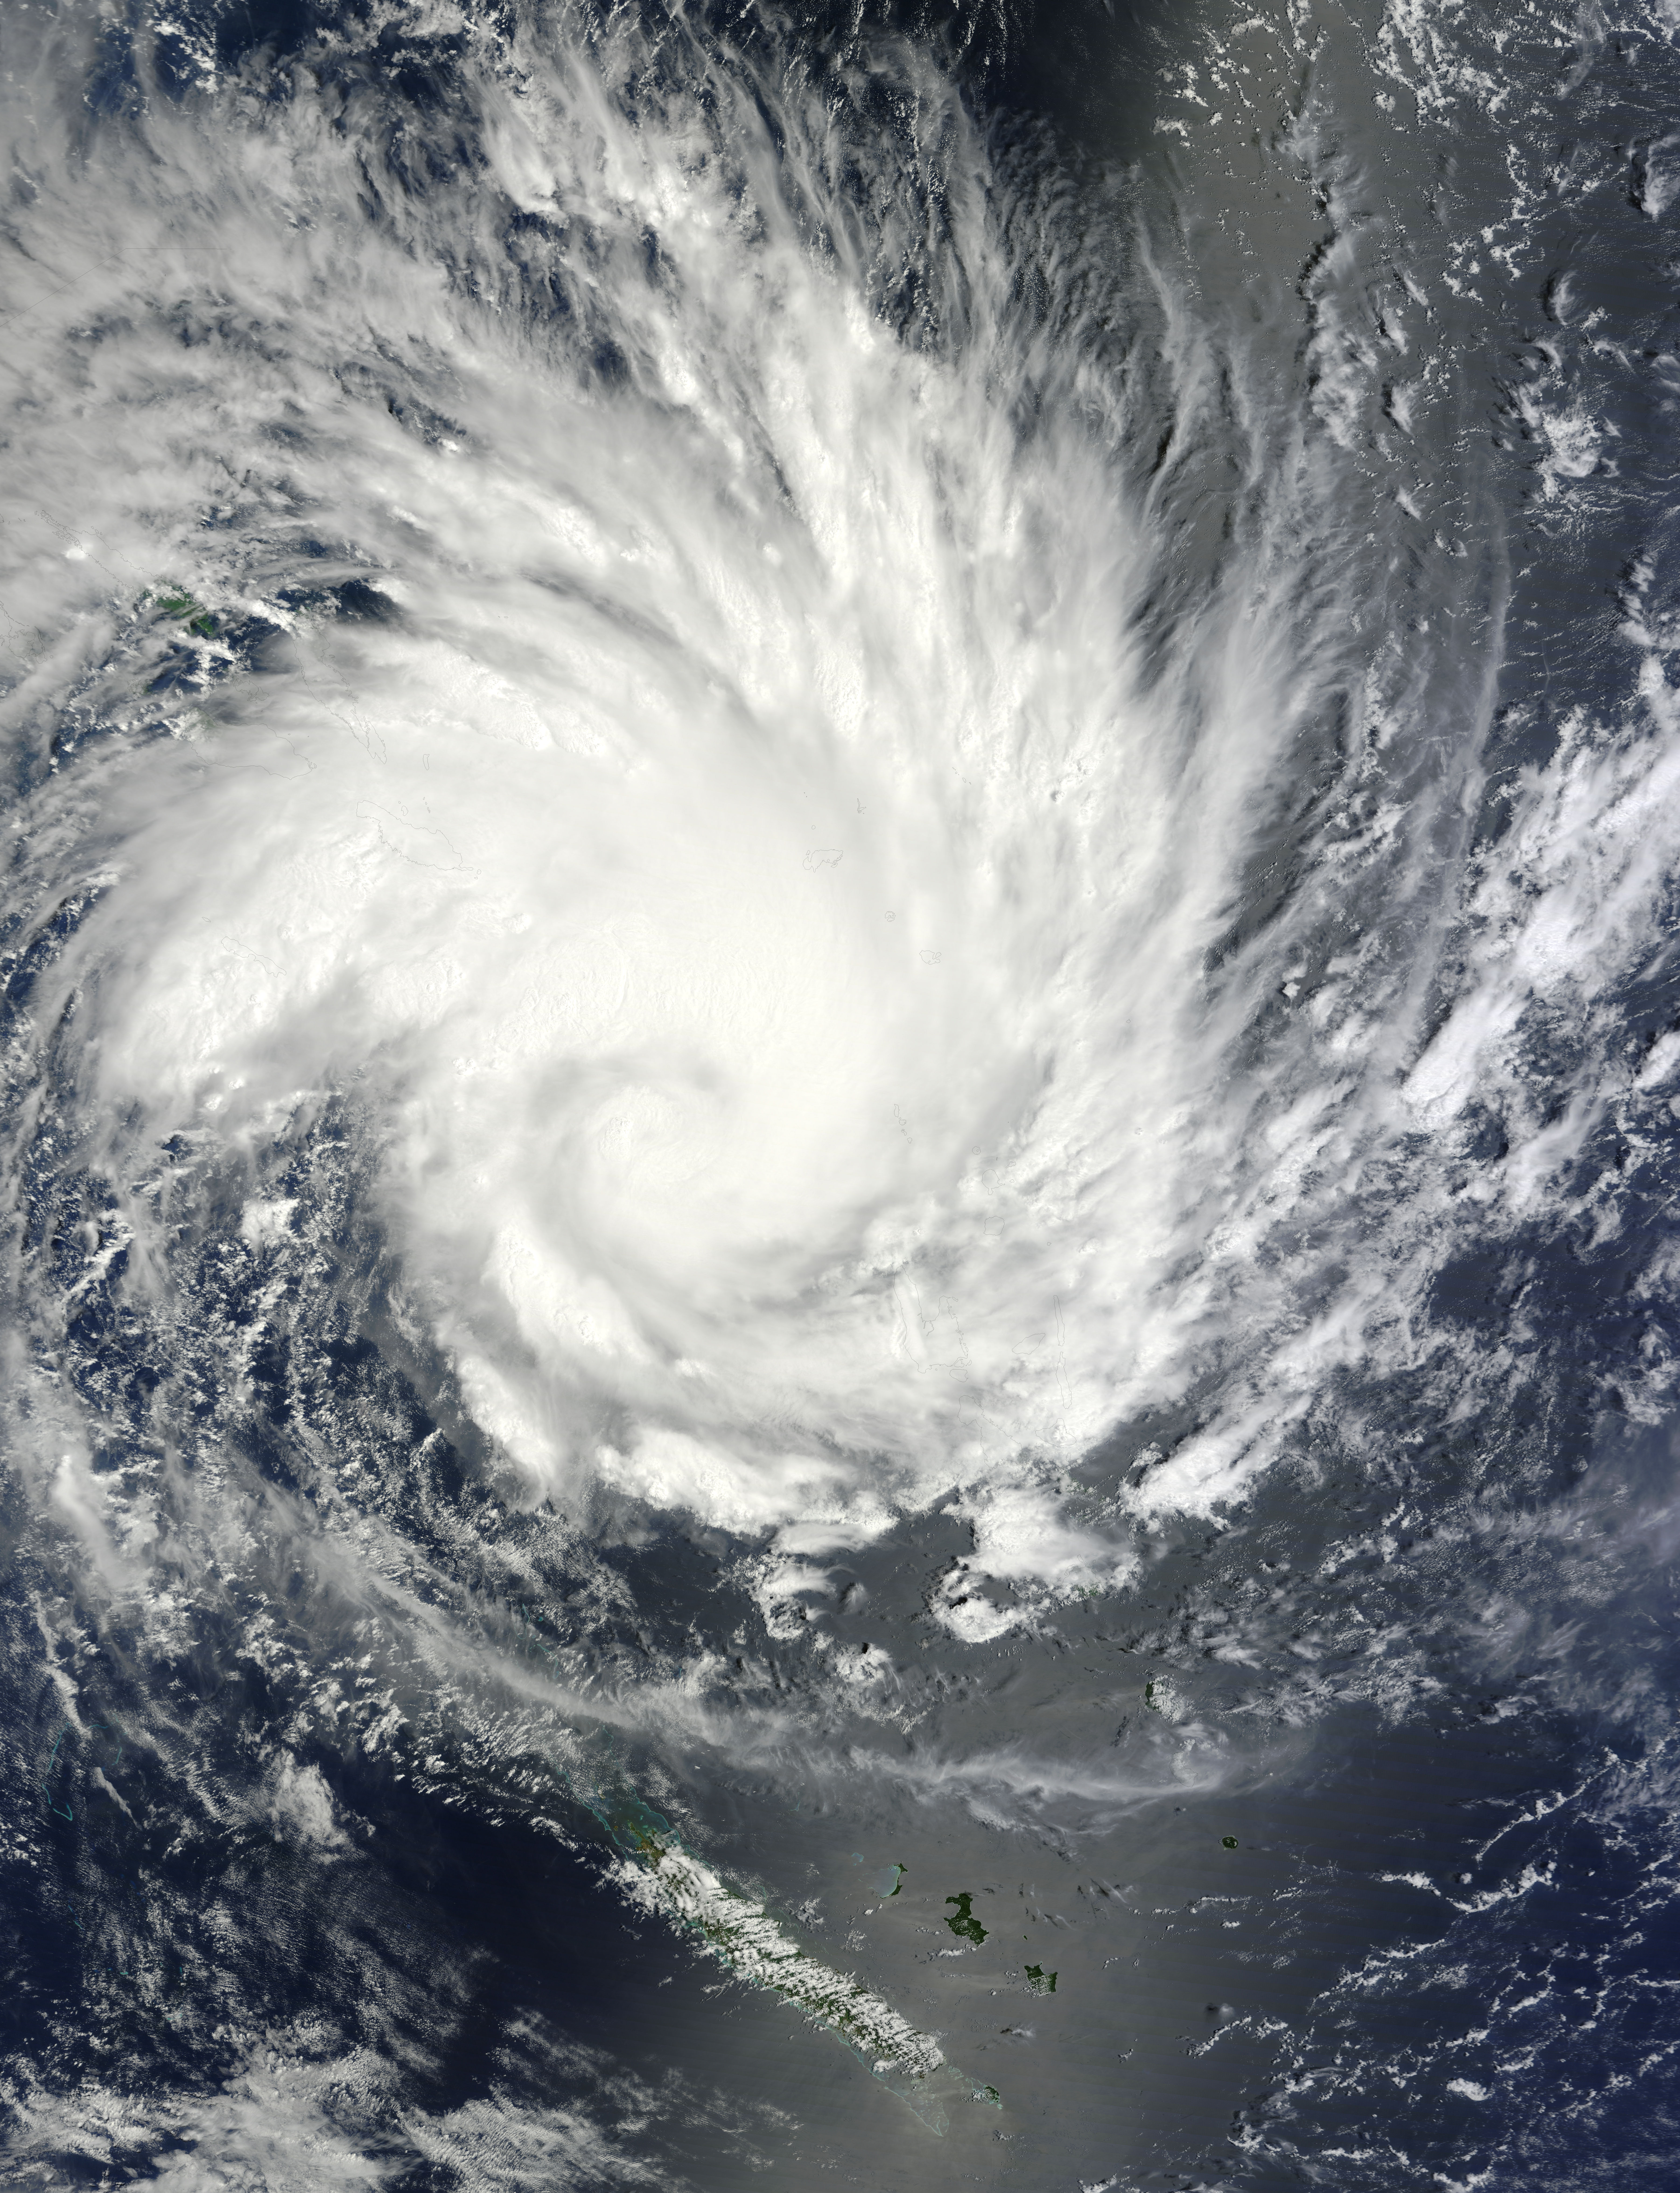

NASA Sees Large Tropical Cyclone Yasi Headed Toward Queensland, Australia

NASA image acquired January 30, 2011 at 23:20 UTC. Satellite: Terra Click here to see the most recent image captured Feb. 1: www.flickr.com/photos/gsfc/5407540724/ Tropical Storm Anthony made landfall in Queensland, Australia this past weekend, and now the residents are watching a larger, more powerful cyclone headed their way. NASA's Terra satellite captured a visible image of the large Tropical Cyclone Yasi late yesterday as it makes its way west through the Coral Sea toward Queensland. The Moderate Resolution Imaging Spectroradiometer (MODIS) instrument that flies aboard NASA's Terra satellite captured an image of Cyclone Yasi on Jan. 30 at 23:20 UTC (6:20 p.m. EST/09:20 a.m., Monday, January 31 in Australia/Brisbane local time). Although the image did not reveal a visible eye, the storm appears to be well-formed and also appears to be strengthening. Warnings and watches are already in effect throughout the Coral Sea. The Solomon Islands currently have a Tropical Cyclone warning for the provinces of Temotu, Rennell & Bellona, Makira and Guadalcanal. The Australian Bureau of Meteorology has already posted a Tropical Cyclone Watch from Cooktown to Yeppoon and inland to between Georgetown and Moranbah in Queensland, Australia. The Australian Bureau of Meteorology expects damaging winds to develop in coastal and island communities between Cooktown and Yeppoon Wednesday morning, and inland areas on Wednesday afternoon. Updates from the Australian Bureau of Meteorology can be monitored at the Bureau's website at www.bom.gov.au. On January 31 at 1500 UTC (10 a.m. EST/ 1:00 a.m. Tuesday February 1, 2011 in Australia/Brisbane local time), Tropical Cyclone Yasi had maximum sustained winds near 90 knots (103 mph/166 kmh). Yasi is a Category Two Cyclone on the Saffir-Simpson Scale. It was centered about 875 miles E of Cairns, Australia, near 13.4 South latitude and 160.4 East longitude. It was moving west near 19 knots (22 mph/35 kmh). Cyclone-force winds extend out to 30 miles (48 km) from the center. Animated infrared satellite imagery, such as that from the Atmospheric Infrared Sounder (AIRS) that flies on NASA's Aqua satellite, showed deep convective (thunderstorm) bands wrapping tighter into the low level circulation center. Wrapping bands of thunderstorms indicate strengthening. Yasi is forecast to move west then southwestward into an area of low vertical wind shear (strong wind shear can weaken a storm). Forecasters at the Joint Typhoon Warning Center (JTWC) expect Yasi to continue strengthening over the next 36 hours. JTWC forecasts a landfall just south of Cairns as a large 100-plus knot (115 mph/185 kmh)n system by Wednesday. Residents along the Queensland coast should now be making preparations now for the storm's arrival. Rob Gutro NASA's Goddard Space Flight Center to see more images from MODIS

Credit: NASA/GSFC/Jeff Schmaltz/MODIS Land Rapid Response Team Click here